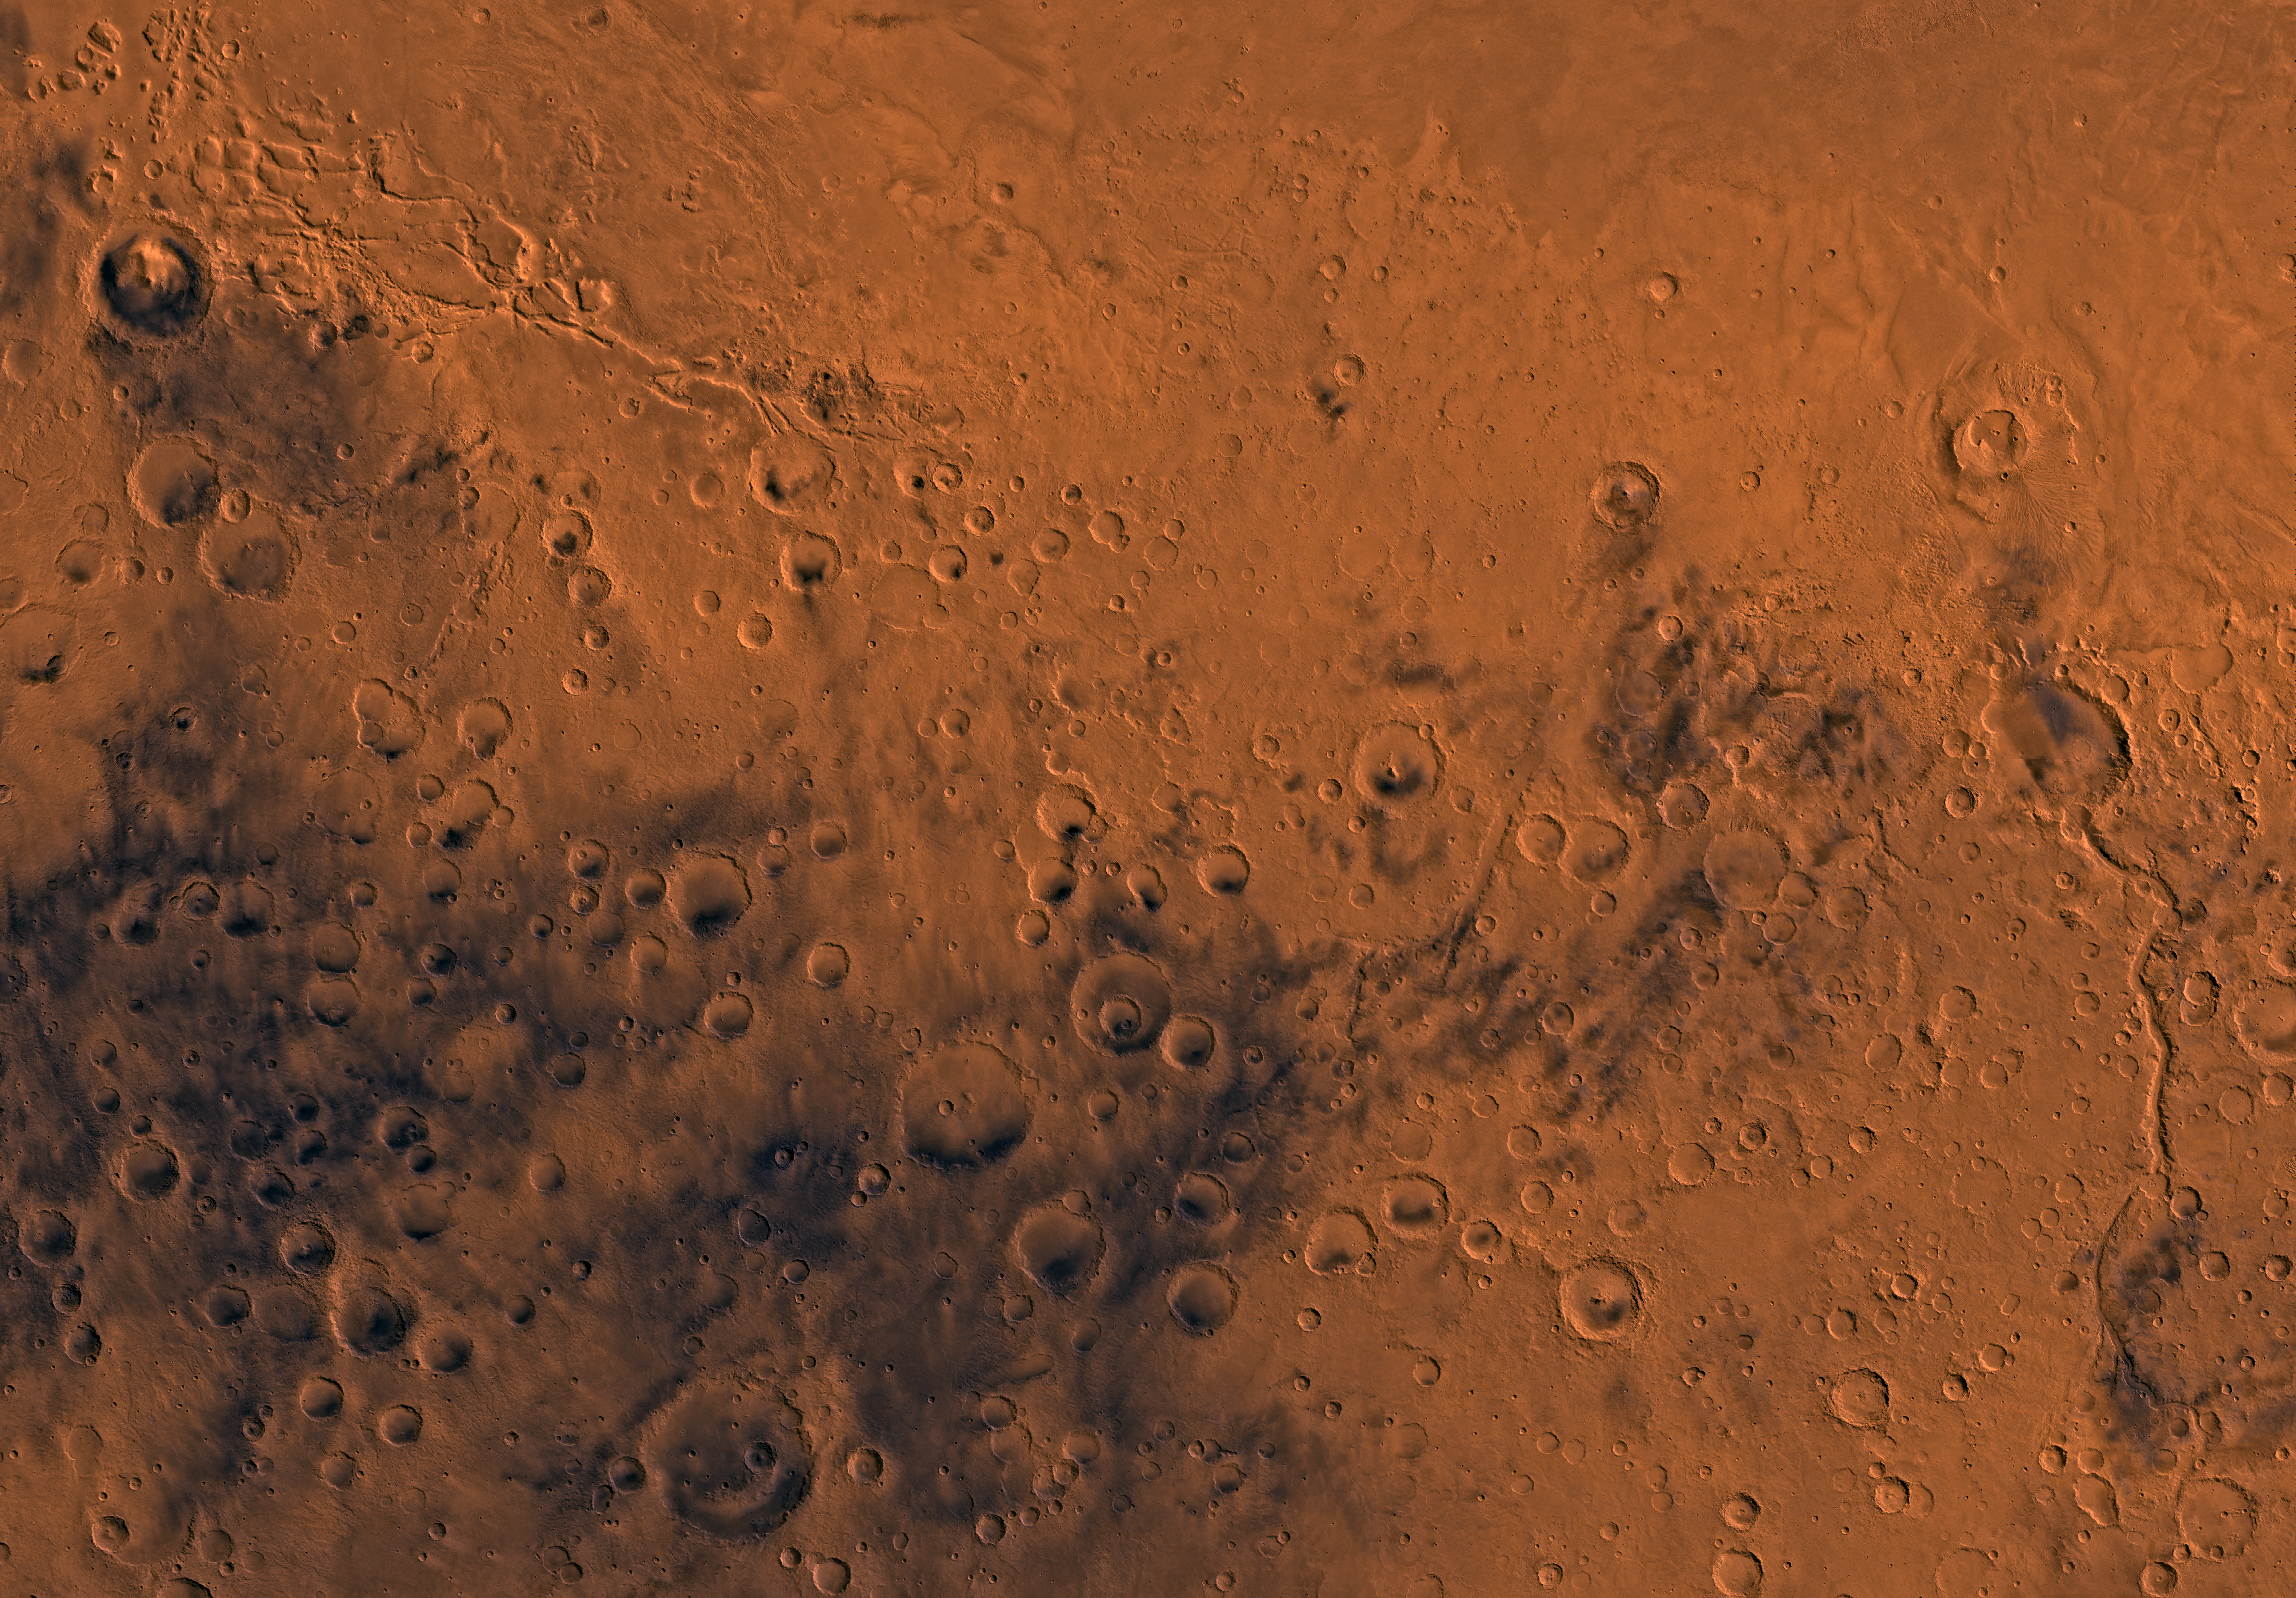

MC-23 Aeolis Region

Mars digital-image mosaic merged with color of the MC-23 quadrangle, Aeolis region of Mars. The southern part is dominated by heavily cratered highlands that are cut by two large channels having features characteristic of terrestrial river beds. The highlands are separated from the northern plains of Elysium Planitia by a highly dissected, discontinuous northwest trending scarp. The northeastern part is marked by a large shield volcano, Apollinaris Patera. Latitude range – 30 to 0 degrees, longitude range -180 to -135 degrees.

Credit: NASA/JPL/USGS